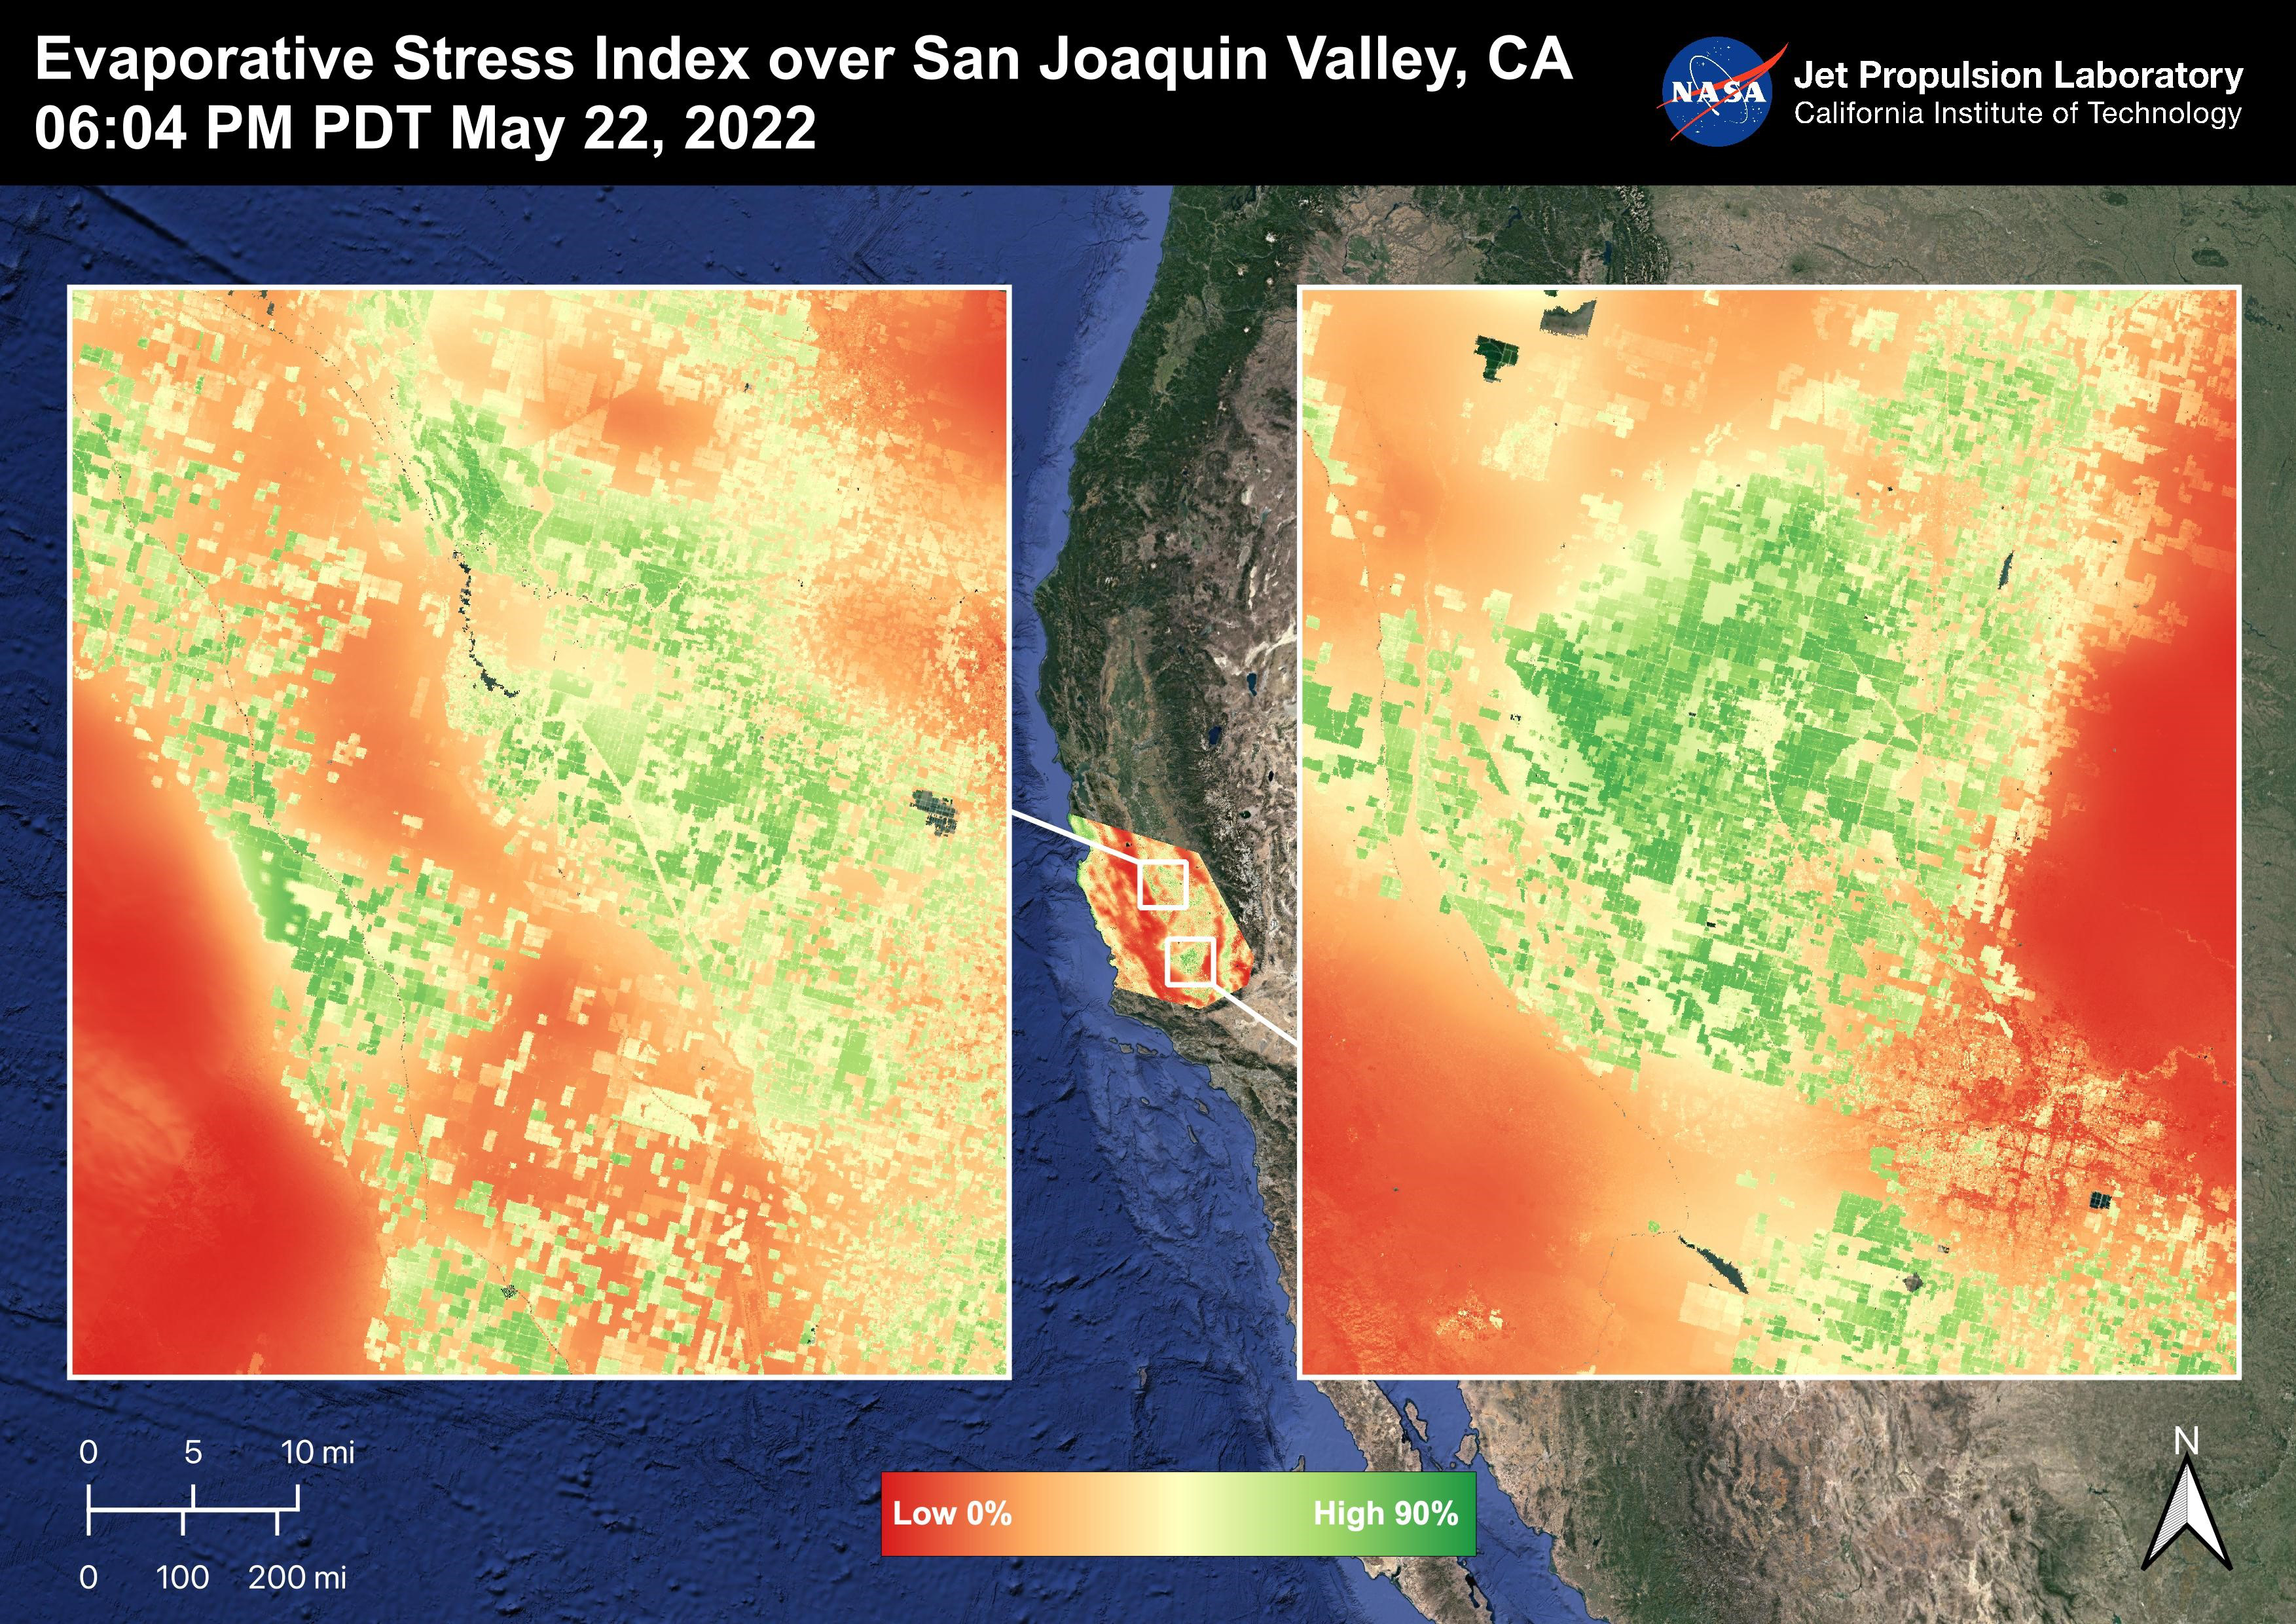

Evaporative Stress Index over San Joaquin Valley

The San Joaquin Valley, CA is one of the most productive agricultural regions in the United States and the world. The image shows the Evaporative Stress Index over the San Joaquin Valley on May 22, 2022 at 06:04 PM PDT where many fields show high ESI values that indicate low plant stress whereas low ESI values indicate high plant stress. ECOSTRESS’s ability to detect Evaporative Stress over the agricultural fields can help farmers and decision makers in their choices. As California is in a continuing drought, it is important to monitor that agricultural plant life.

ECOSTRESS is a thermal instrument on the International Space Station that measures the temperature of the ground, which is hotter than the air temperature during the day. It was launched to the space station in 2018. Its primary mission is to identify critical thresholds of water use and water stress in plants and to detect the timing, location, and predictive factors leading to plant water uptake decline and/or cessation. The nature of the high-resolution data provided by ECOSTRESS allows it to record heat related phenomena such as heat waves and wildfires.

The ECOSTRESS mission launched to the International Space Station on June 29, 2018. NASA’s Jet Propulsion Laboratory, a division of Caltech in Pasadena, California, built and manages the mission for the Earth Science Division in the Science Mission Directorate at NASA Headquarters in Washington. ECOSTRESS is an Earth Venture Instrument mission; the program is managed by NASA’s Earth System Science Pathfinder program at NASA’s Langley Research Center in Hampton, Virginia.

Credit: NASA/JPL-Caltech